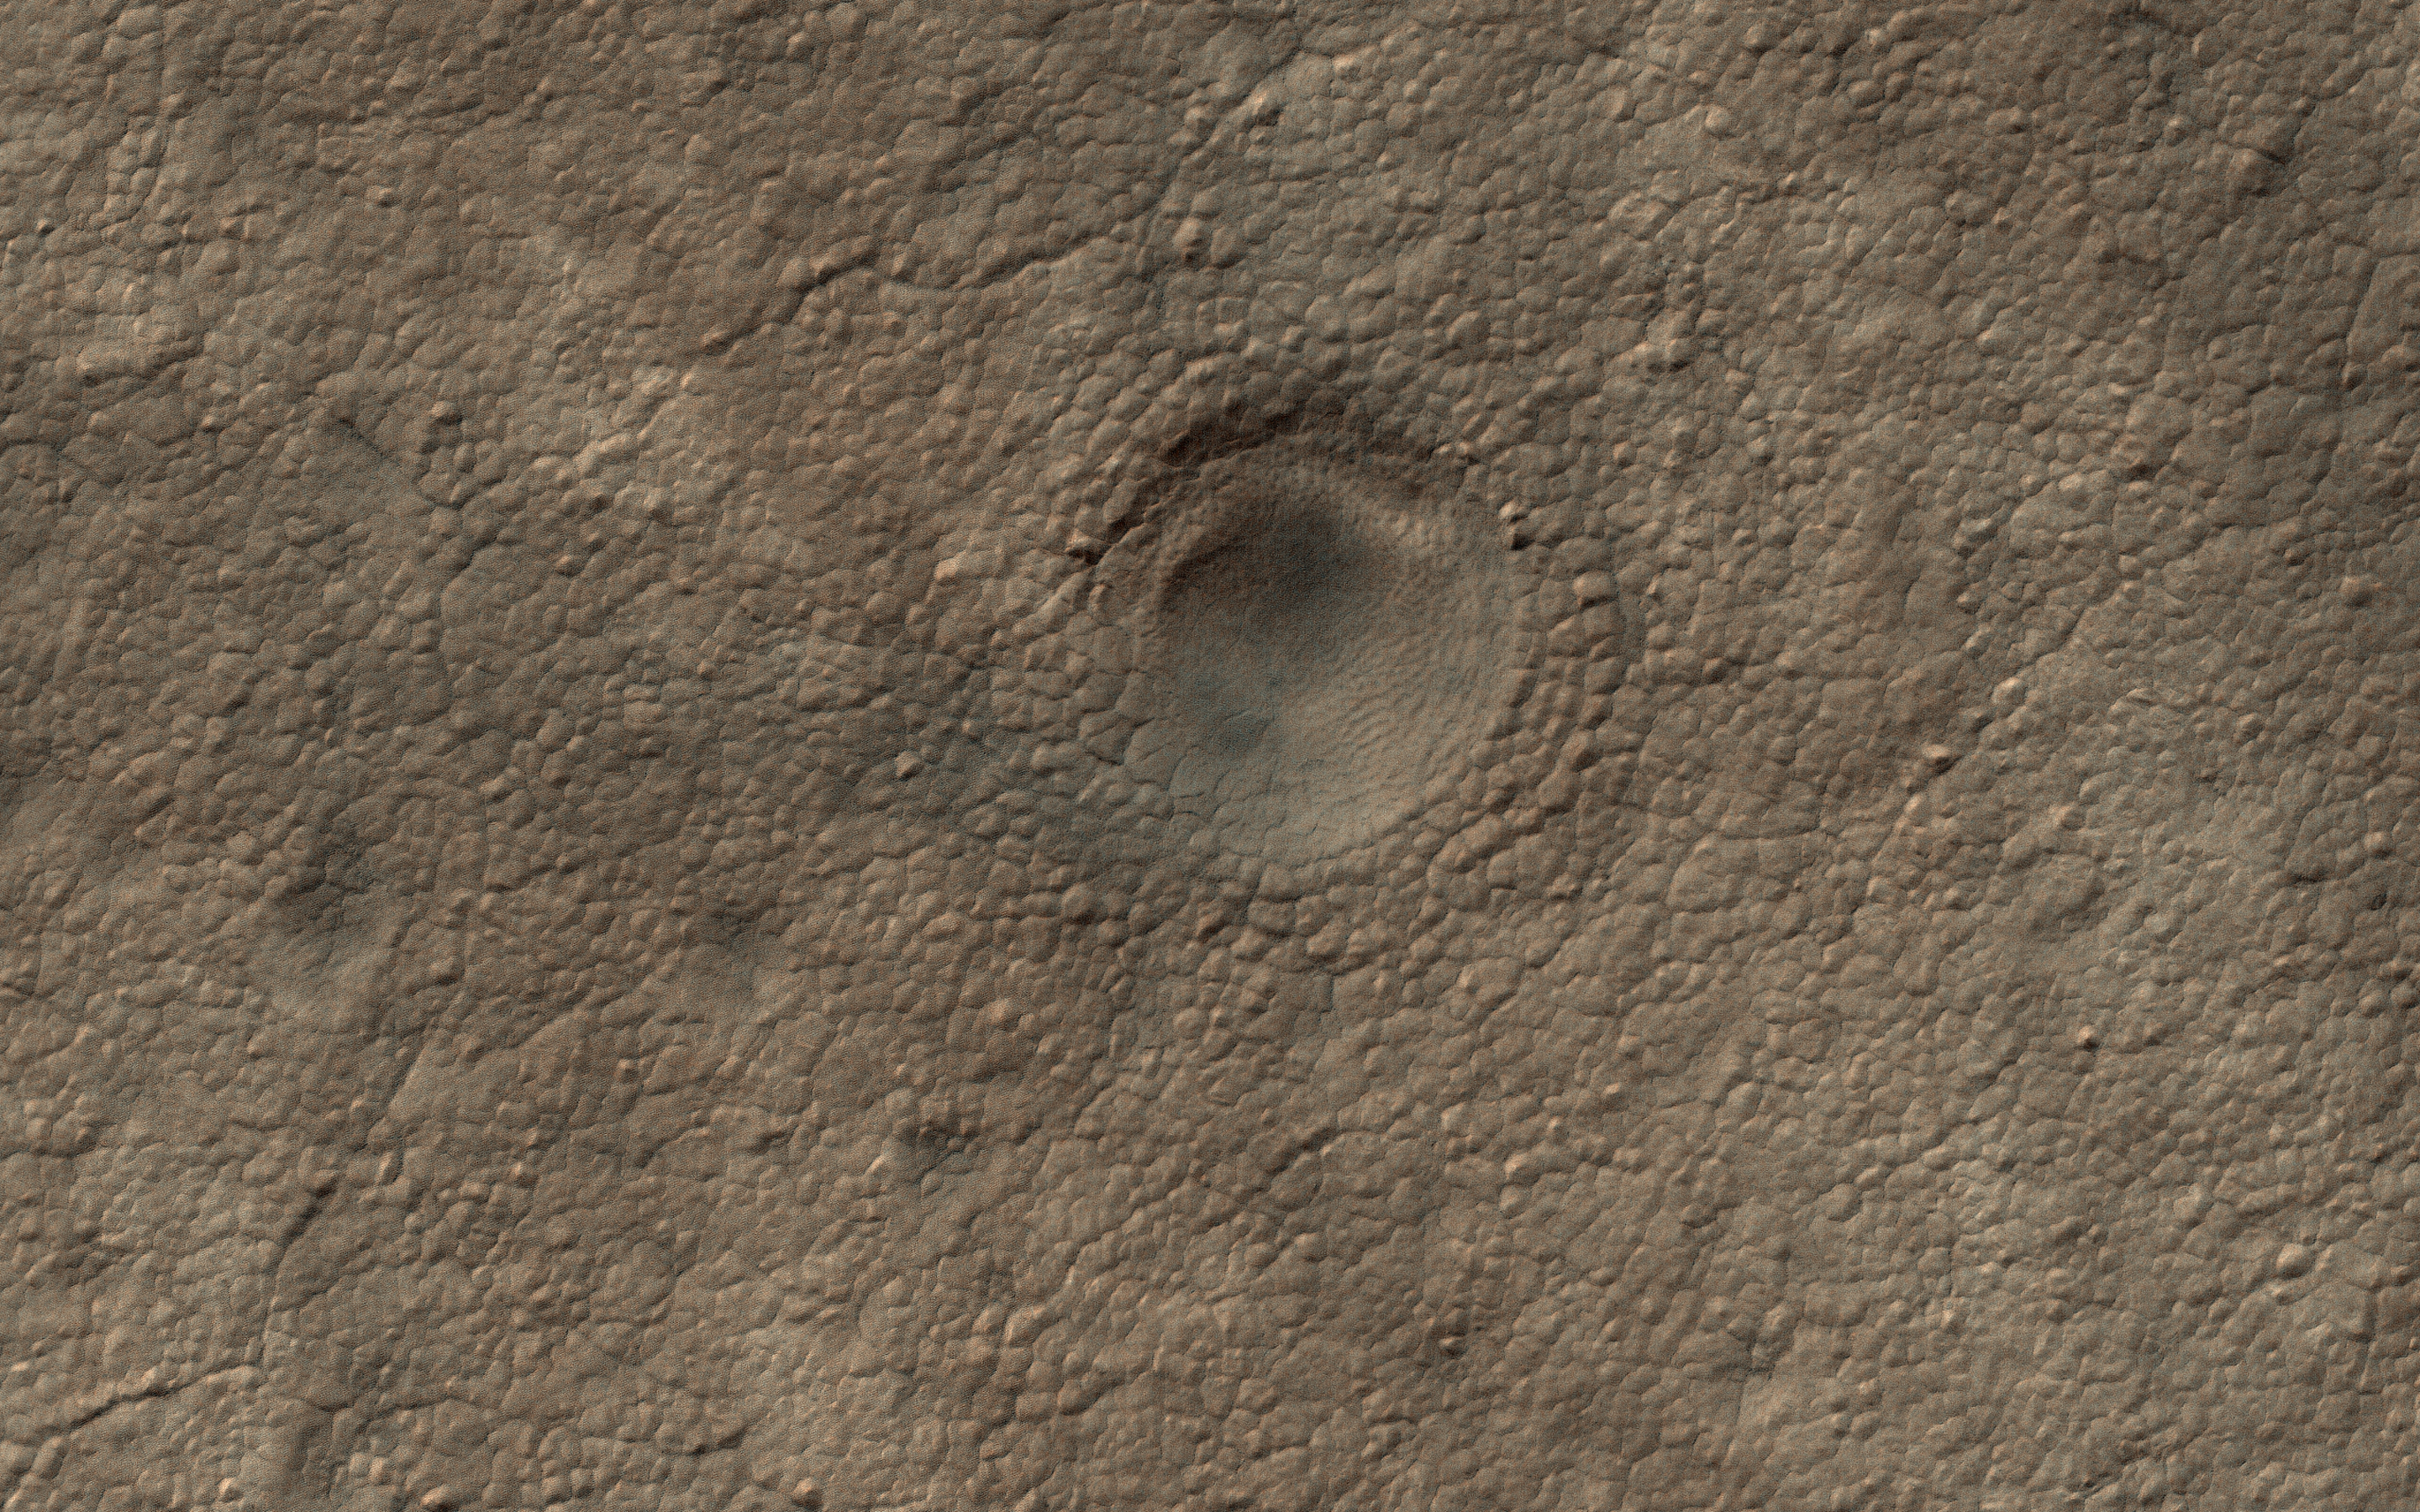

A Crater on the South Polar Layered Deposits

This image is part of a campaign to image potential impact craters in the south polar layered deposits (ice cap). This feature looks like a strong candidate for an impact crater because it is very circular are still has a raised rim.

The sizes and densities of impact craters provide an estimate for the age of the landscape, which in turn provides a minimum age for the icy layers.

The map is projected here at a scale of 25 centimeters (9.8 inches) per pixel. (The original image scale is 24.8 centimeters [9.8 inches] per pixel [with 1 x 1 binning]; objects on the order of 75 centimeters [29.5 inches] across are resolved.) North is up.

The University of Arizona, in Tucson, operates HiRISE, which was built by Ball Aerospace & Technologies Corp., in Boulder, Colorado. NASA’s Jet Propulsion Laboratory, a division of Caltech in Pasadena, California, manages the Mars Reconnaissance Orbiter Project for NASA’s Science Mission Directorate, Washington.

Credit: NASA/JPL-Caltech/University of Arizona